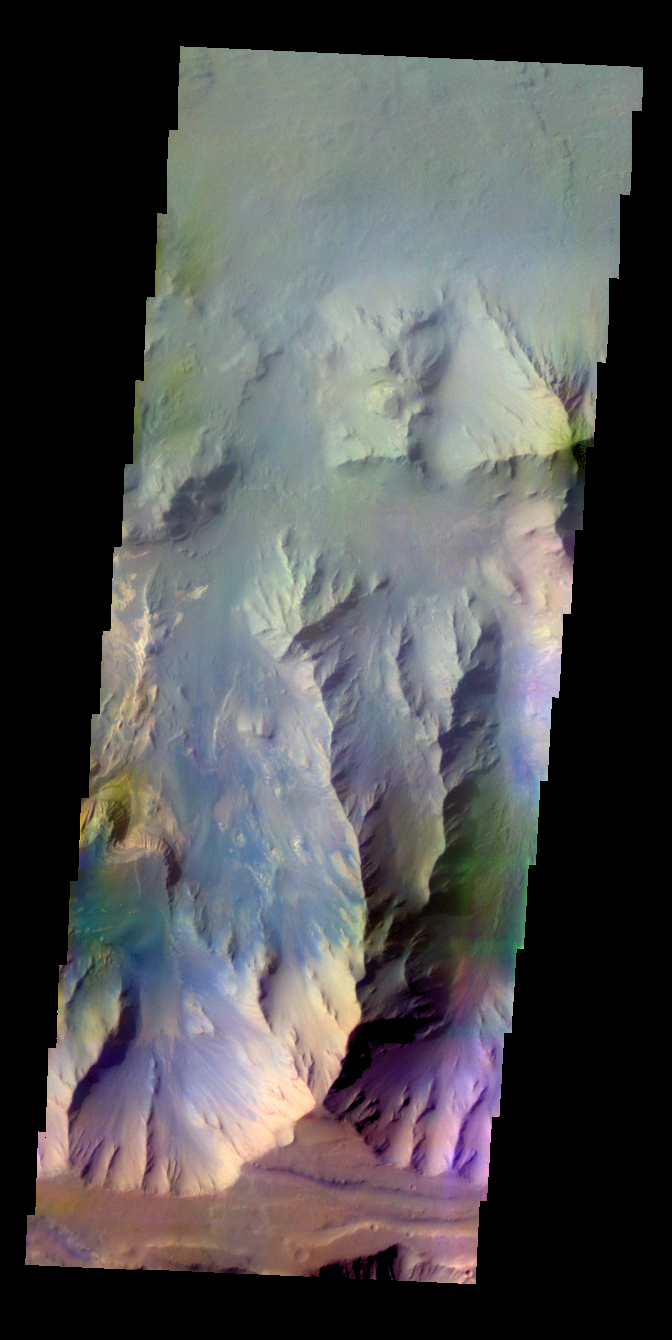

Coprates Chasma – False Color

The THEMIS VIS camera contains 5 filters. The data from different filters can be combined in multiple ways to create a false color image. These false color images may reveal subtle variations of the surface not easily identified in a single band image. Today’s false color image shows part of Coprates Chasma.

Credit: NASA/JPL-Caltech/ASU